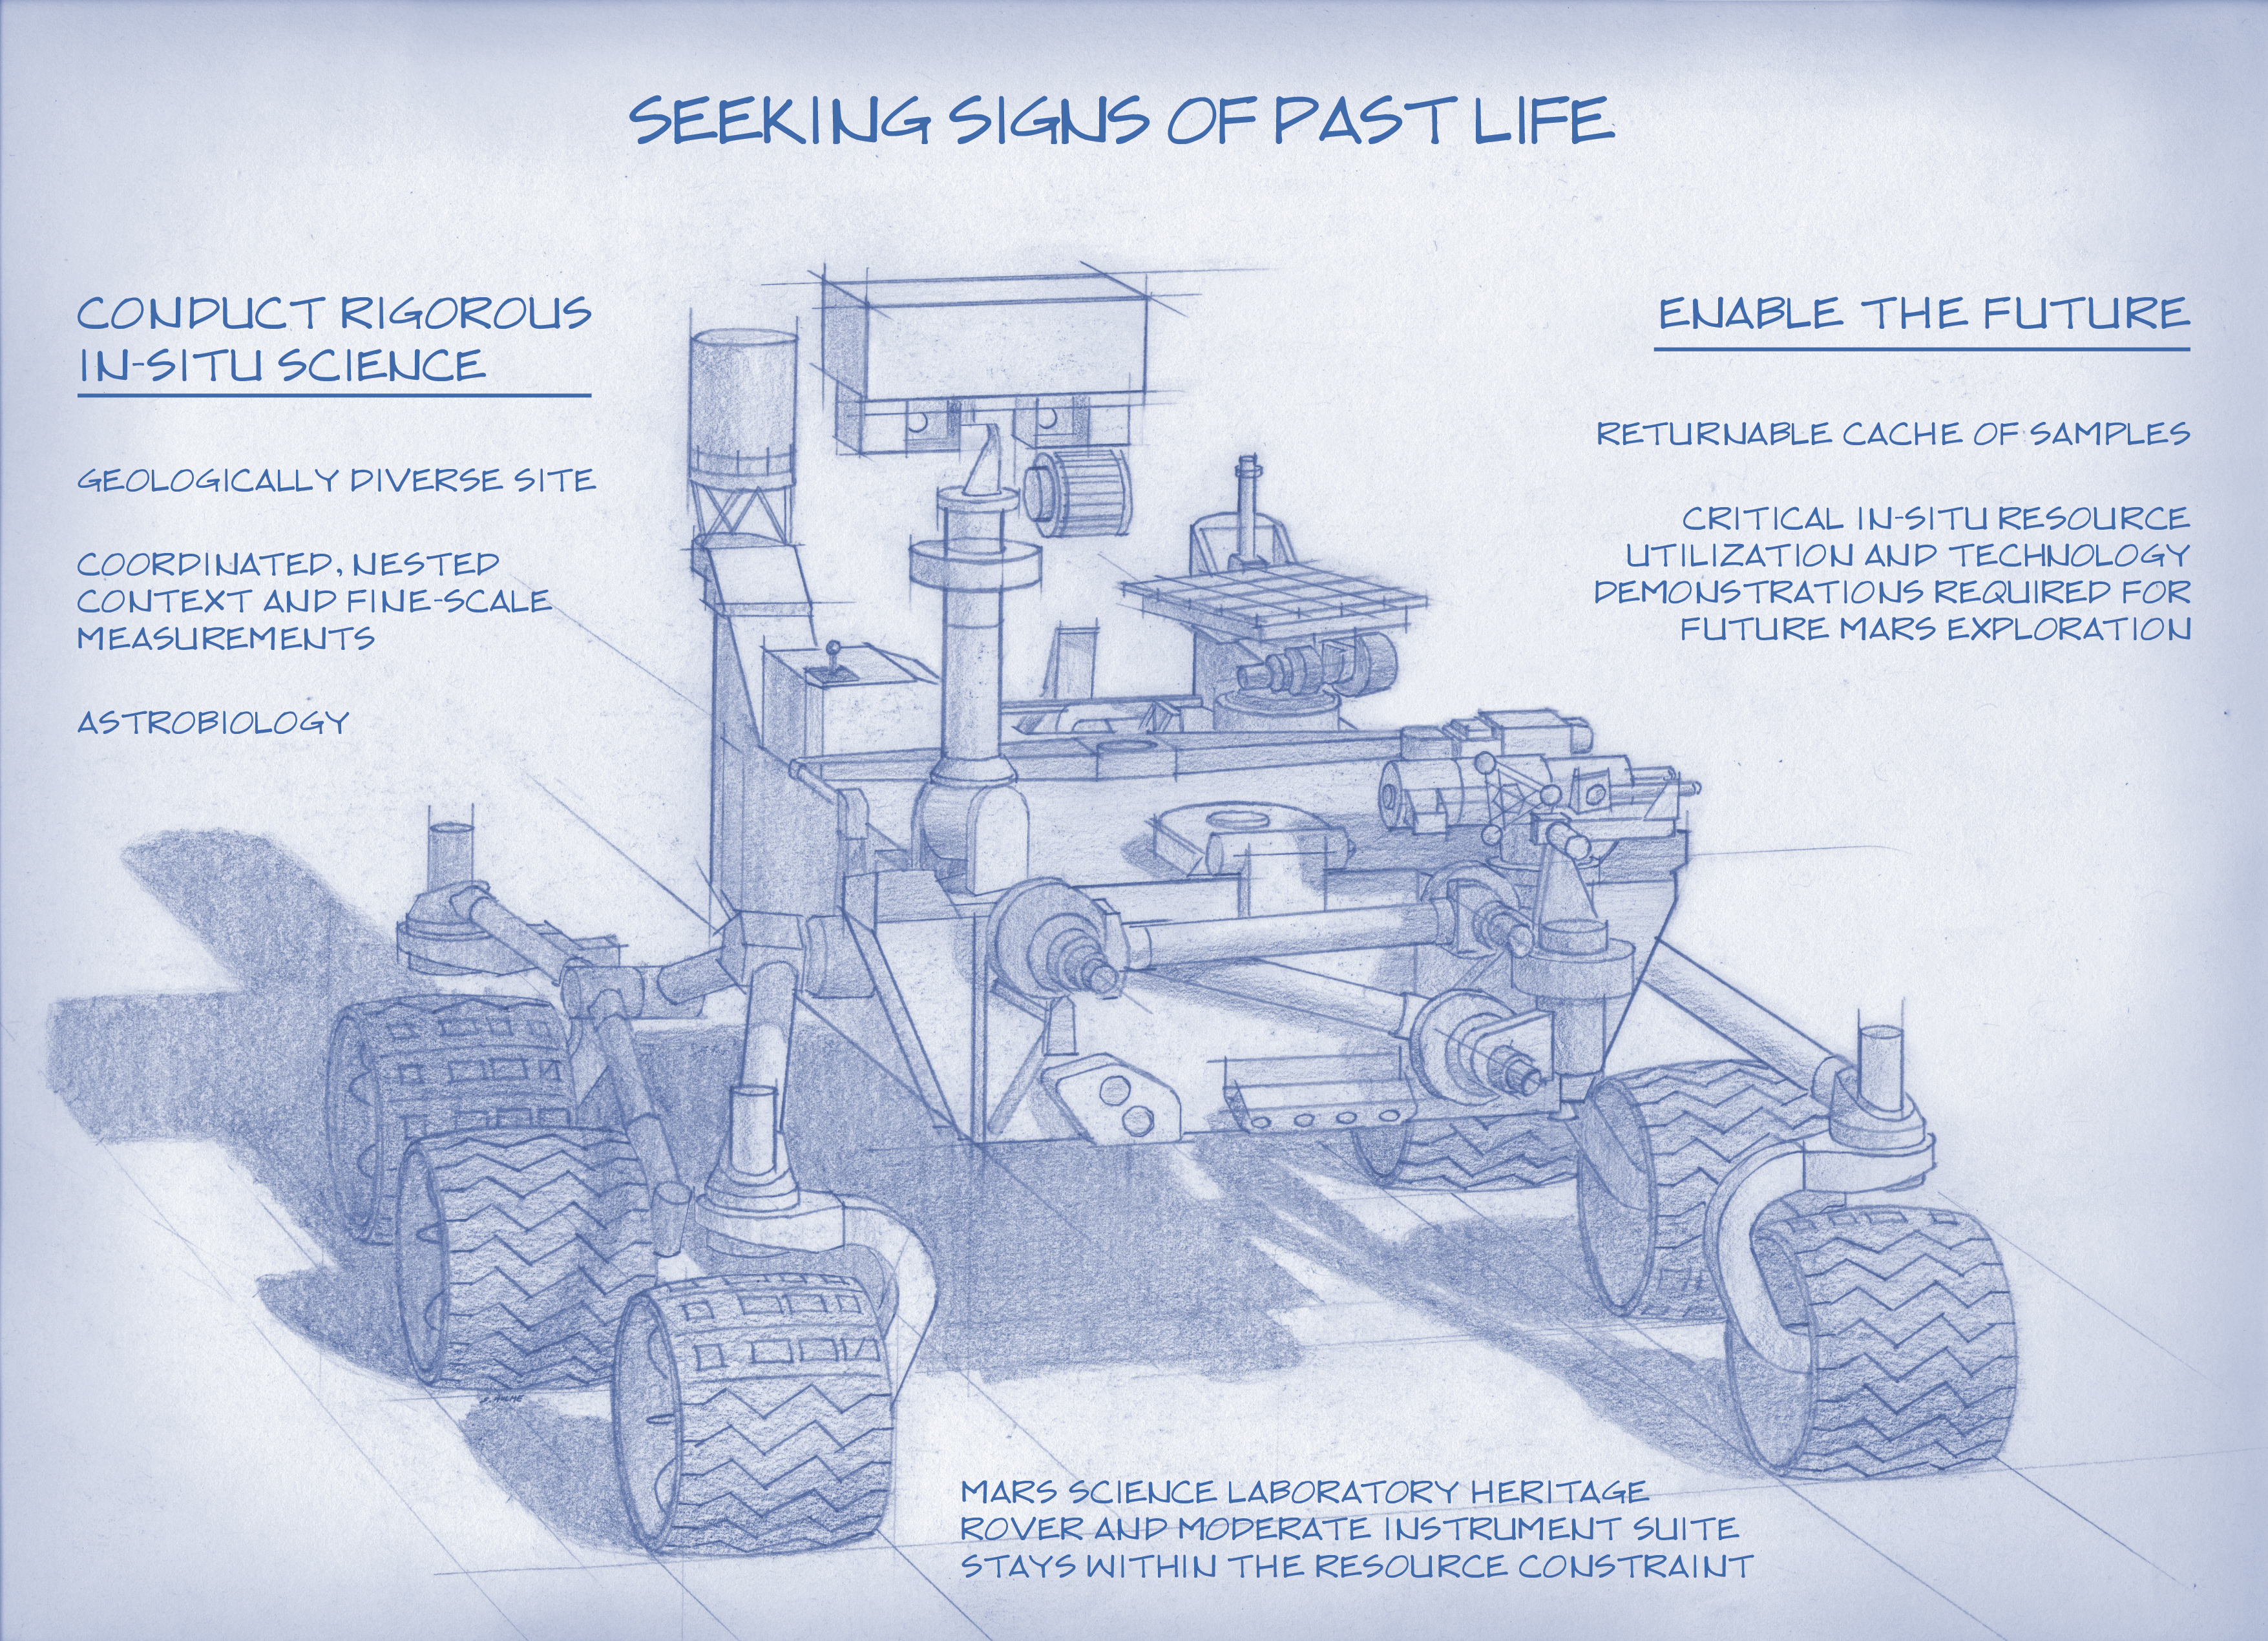

Artist’s Concept of Mars 2020 Rover, Annotated

Planning for NASA’s 2020 Mars rover envisions a basic structure that capitalizes on re-using the design and engineering work done for the NASA rover Curiosity, which landed on Mars in 2012, but with new science instruments selected through competition for accomplishing different science objectives with the 2020 mission.

Mars 2020 is a mission concept that NASA announced in late 2012 to re-use the basic engineering of Mars Science Laboratory to send a different rover to Mars, with new objectives and instruments, launching in 2020.

NASA’s Jet Propulsion Laboratory, a division of the California Institute of Technology, Pasadena, manages NASA’s Mars Exploration Program for the NASA Science Mission Directorate, Washington.

Credit: NASA/JPL-Caltech